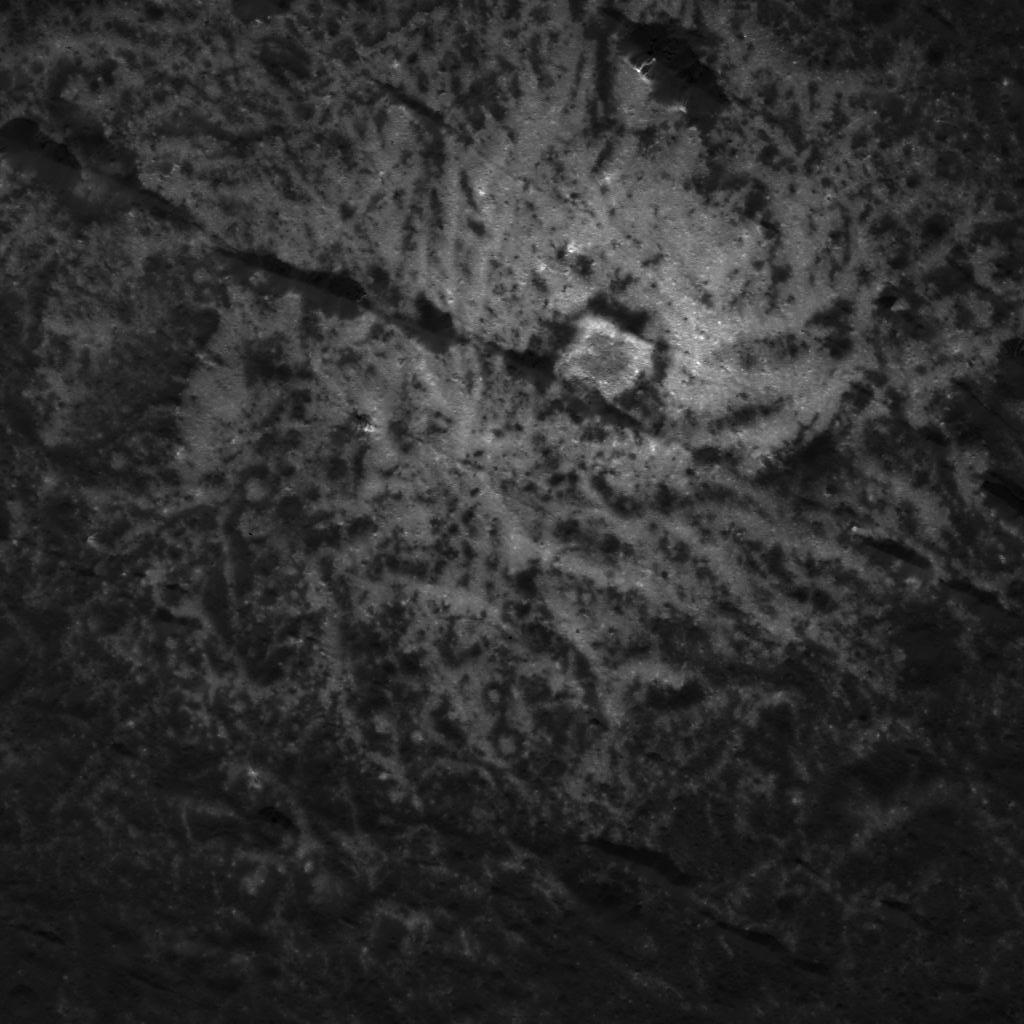

Vinalia Faculae Detail

This image was obtained by NASA’s Dawn spacecraft on July 6, 2018 from an altitude of about 36 miles (58 kilometers).

The subspacecraft position from which this image was taken is about 20.7 degrees north latitude and 242.0 degrees east longitude.

Dawn’s mission is managed by JPL for NASA’s Science Mission Directorate in Washington. Dawn is a project of the directorates Discovery Program, managed by NASA’s Marshall Space Flight Center in Huntsville, Alabama. JPL is responsible for overall Dawn mission science. Orbital ATK Inc., in Dulles, Virginia, designed and built the spacecraft. The German Aerospace Center, Max Planck Institute for Solar System Research, Italian Space Agency and Italian National Astrophysical Institute are international partners on the mission team.

Credit: NASA/JPL-Caltech/UCLA/MPS/DLR/IDA